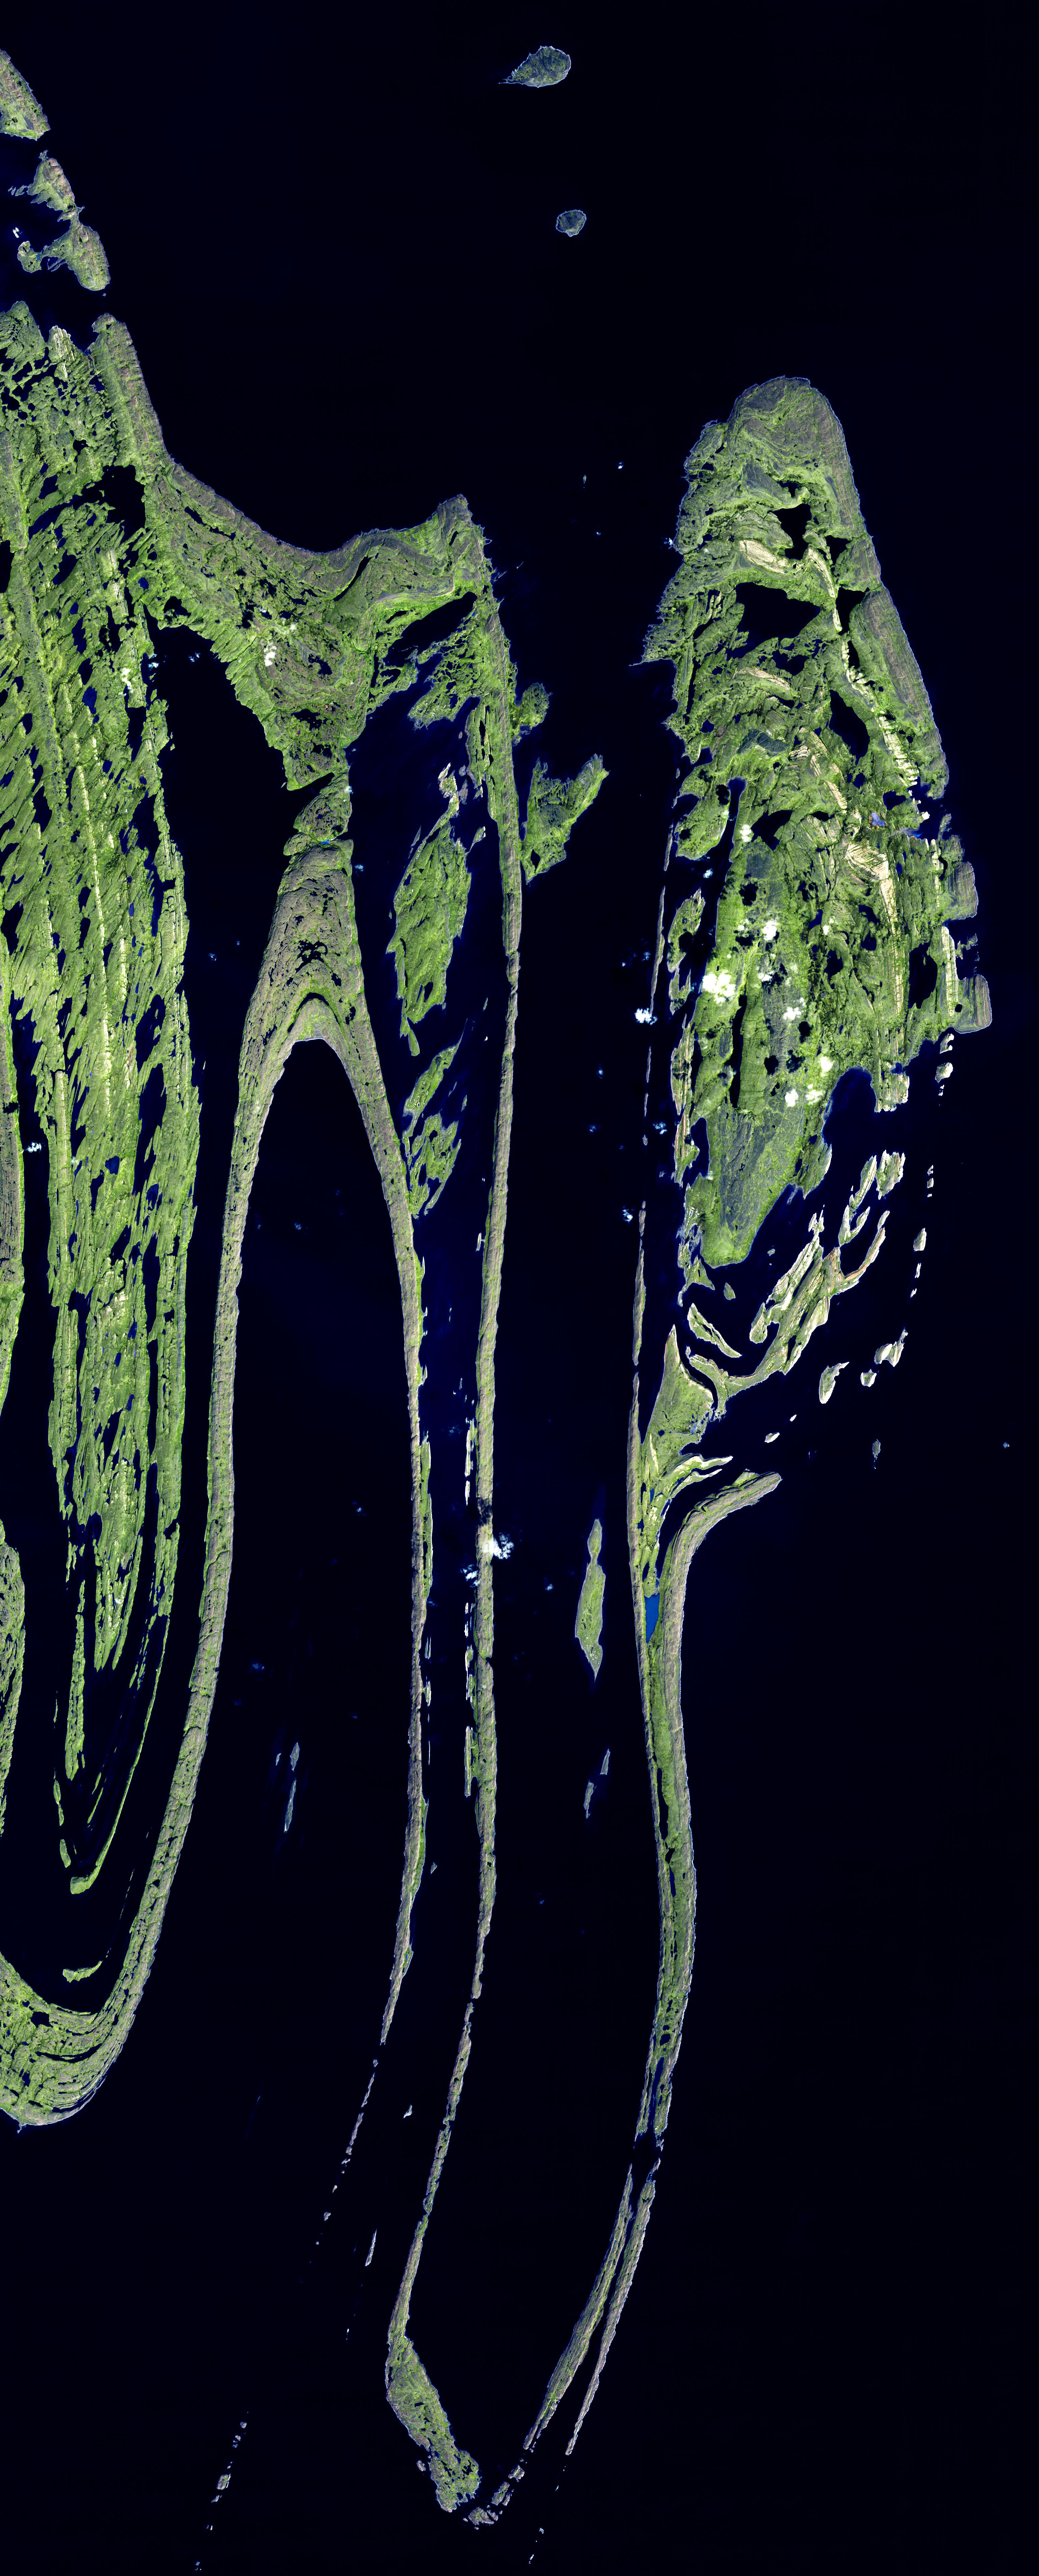

Belcher Islands, Canada

The Belcher Islands are an archipelago in Hudson Bay in Canada, belonging to the territory of Nunavit. The hamlet of Sanikiluaq is on the north coast of Flaherty Island. Over 1500 islands make up the archipelago. The folded sedimentary and volcanic rocks making up the islands are Proterozoic in age—between 0.5 and 2.5 billion years old.

The image mosaic was acquired 18 September 2006, covers an area of 45.7 x 113.3 km, and is located near 56.1 degrees north latitude, 79.4 degrees west longitude.

The U.S. science team is located at NASA’s Jet Propulsion Laboratory, Pasadena, Calif. The Terra mission is part of NASA’s Science Mission Directorate.

Credit: NASA/GSFC/METI/ERSDAC/JAROS, and U.S./Japan ASTER Science Team